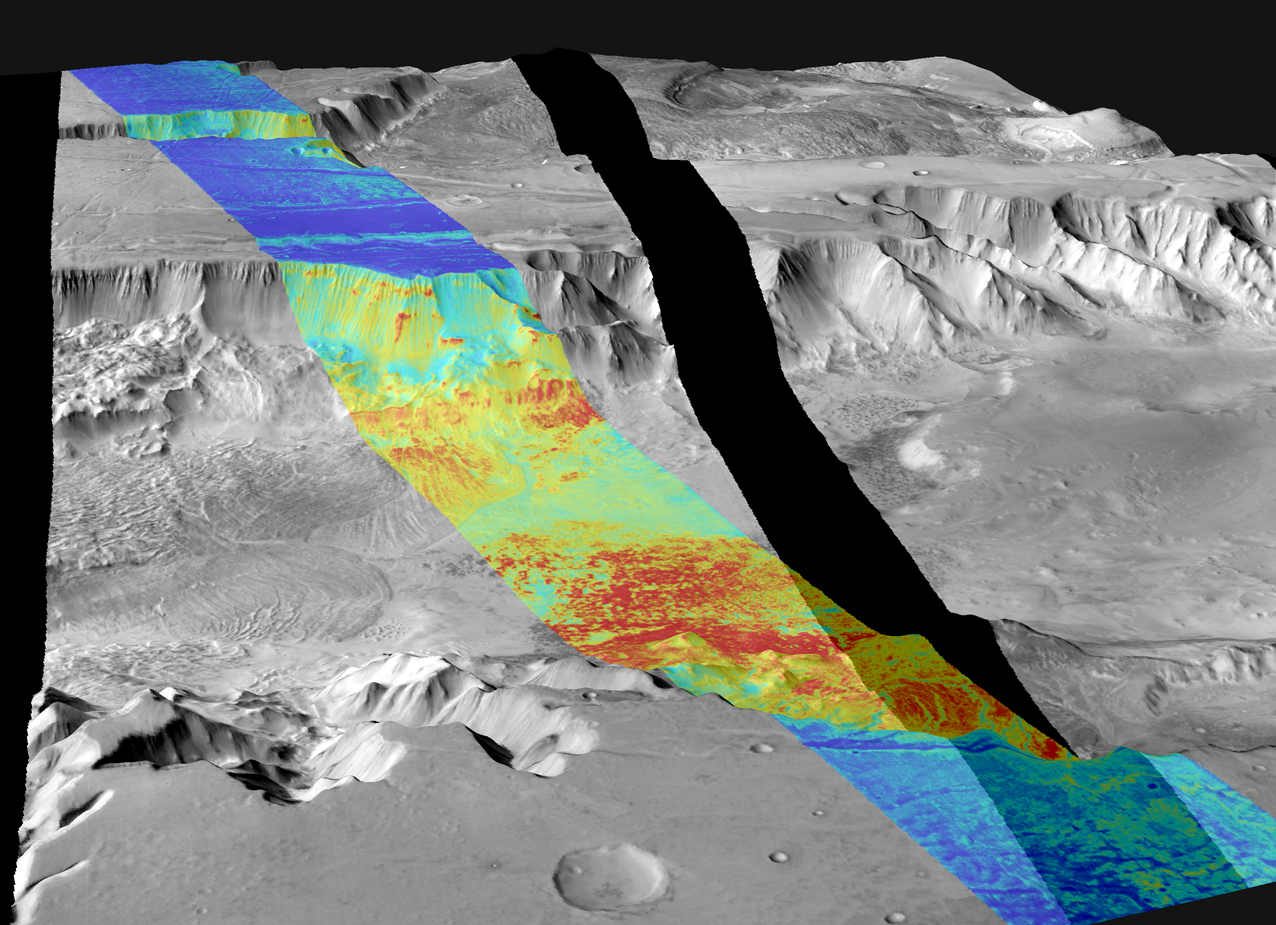

Long Range View of Melas Chasma

This image is a mosaic of day and night infrared images of Melas Chasma taken by the camera system on NASA.s Mars Odyssey spacecraft. The daytime temperature images are shown in black and white, superimposed on the martian topography. A single nighttime temperature image is superimposed in color. The daytime temperatures range from approximately -35 degrees Celsius (-31 degrees Fahrenheit) in black to -5 degrees Celsius (23 degrees Fahrenheit) in white. Landslides flowed over 100 kilometers (62 miles) across the floor of Melas Chasma. They produced deposits with ridges and grooves of alternating warm and cold materials that can still be seen. The temperature differences in this image are due primarily to lighting effects, where sunlit slopes are warm (bright) and shadowed slopes are cool (dark). The nighttime temperature differences are due to differences in the abundance of rocky materials that retain their heat at night and stay relatively warm (red). Fine grained dust and sand (blue) cools off more rapidly at night. These images were acquired using the thermal infrared imaging system infrared B and 9, centered at 12.6 micrometers.

Jet Propulsion Laboratory, a division of the California Institute of Technology in Pasadena, manages the 2001 Mars Odyssey mission for NASA’s Office of Space Science in Washington, D.C. Investigators at Arizona State University in Tempe, the University of Arizona in Tucson and NASA’s Johnson Space Center, Houston, operate the science instruments. Additional science partners are located at the Russian Aviation and Space Agency and at Los Alamos National Laboratories, New Mexico. Lockheed Martin Astronautics, Denver, is the prime contractor for the project, and developed and built the orbiter. Mission operations are conducted jointly from Lockheed Martin and from JPL.

Credit: NASA/JPL/ASU